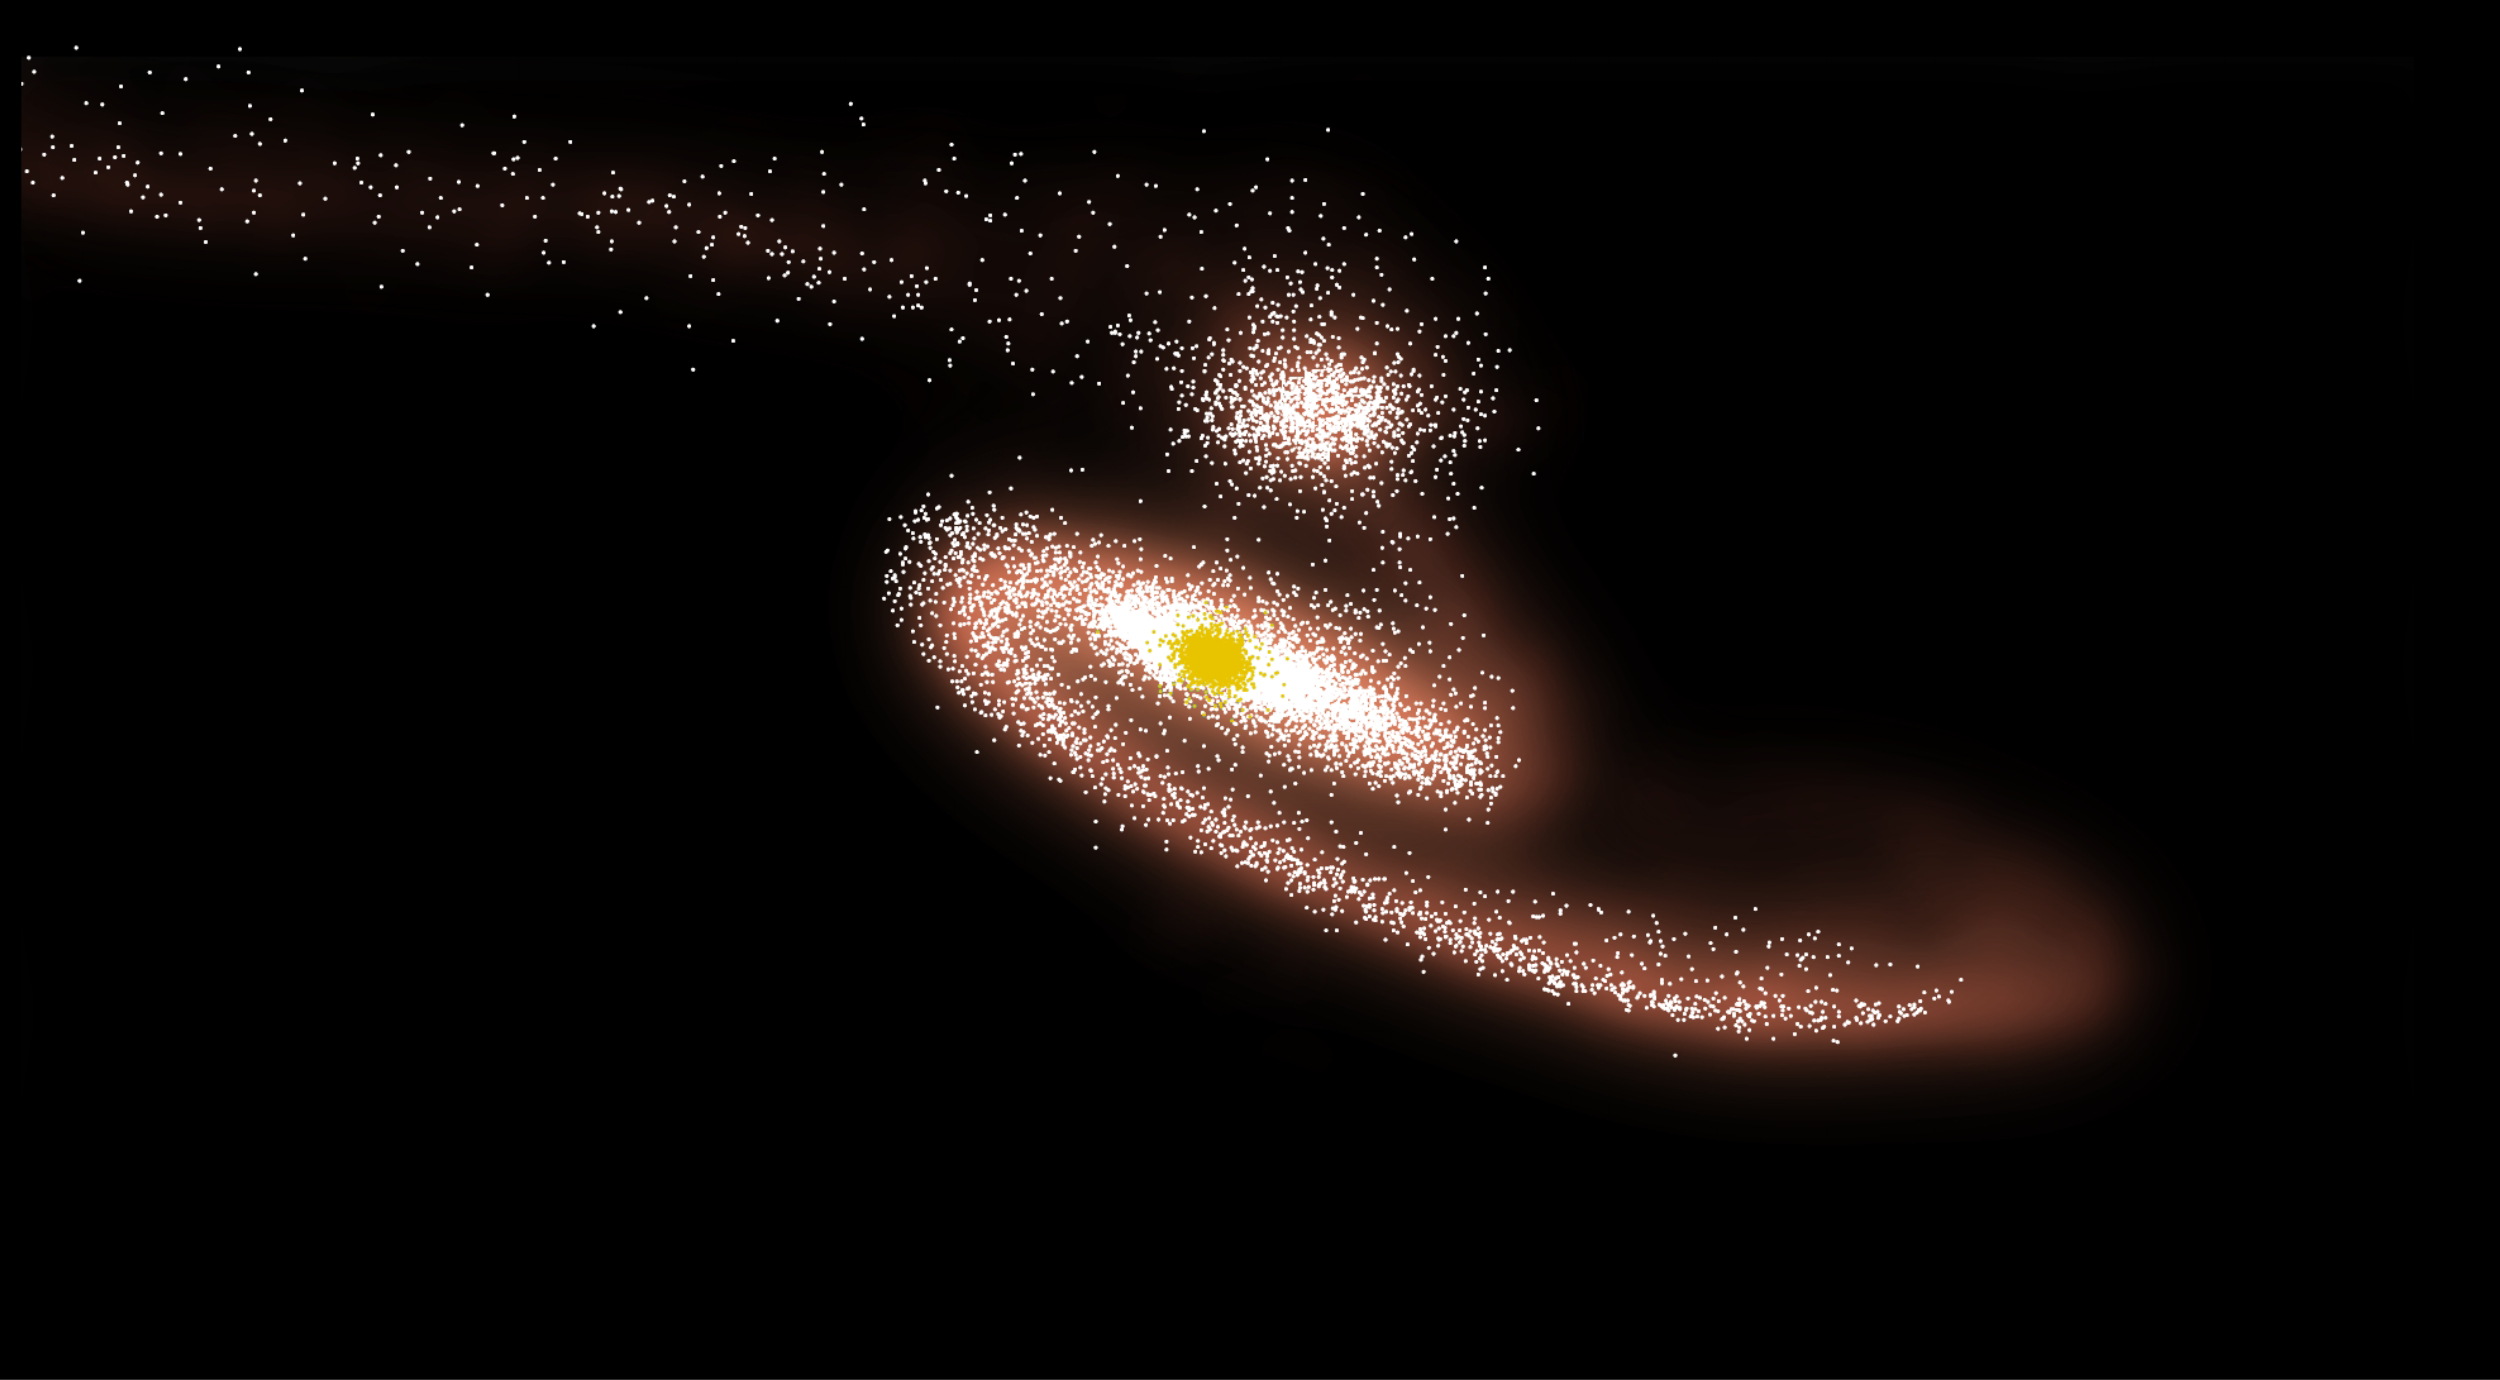

Simulation of Galactic Collision (Simulation)

Annotated Image

Computer simulations of the collision between NGC 6872 and IC 4970 reproduce the basic features of the galaxies as we see them today. They indicate that IC 4970’s closest encounter occurred 130 million years ago and that the smaller galaxy followed a path (dashed curve) close to the plane of the spiral’s disk and in the same direction it rotates.

Credit: NASA’s Goddard Space Flight Center, after C. Horellou (Onsala Space Observatory) and B. Koribalski (ATNF)